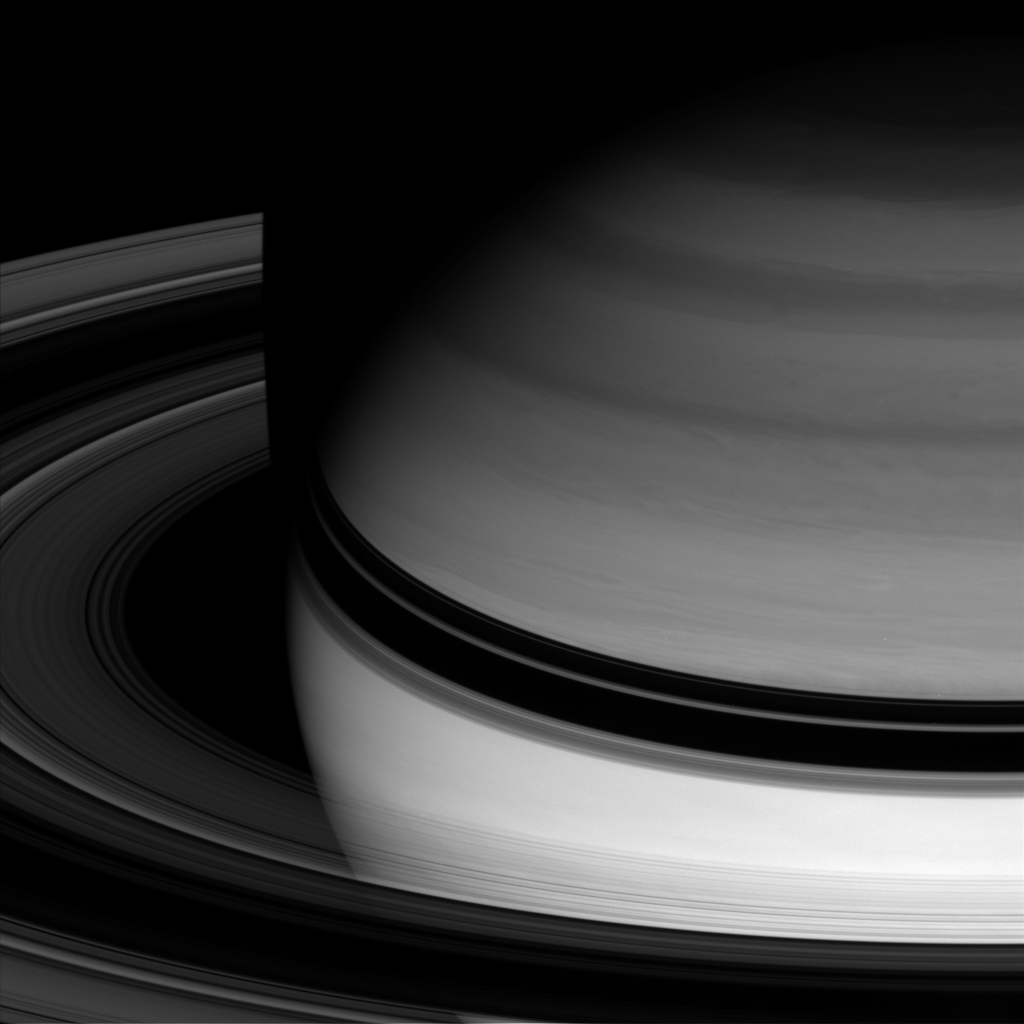

Dark Boundary

Saturn’s semitransparent rings arc smoothly around the gas giant, abruptly disappearing where they pass through the planet’s shadow.

This view looks toward the unilluminated side of the rings from about 18 degrees above the ringplane. The image was taken with the Cassini spacecraft wide-angle camera on April 15, 2008 using a spectral filter sensitive to wavelengths of infrared light centered at 728 nanometers. The view was obtained at a distance of approximately 1.5 million kilometers (907,000 miles) from Saturn. Image scale is 84 kilometers (52 miles) per pixel.

The Cassini-Huygens mission is a cooperative project of NASA, the European Space Agency and the Italian Space Agency. The Jet Propulsion Laboratory, a division of the California Institute of Technology in Pasadena, manages the mission for NASA’s Science Mission Directorate, Washington, D.C. The Cassini orbiter and its two onboard cameras were designed, developed and assembled at JPL. The imaging operations center is based at the Space Science Institute in Boulder, Colo.

Credit: NASA/JPL/Space Science Institute